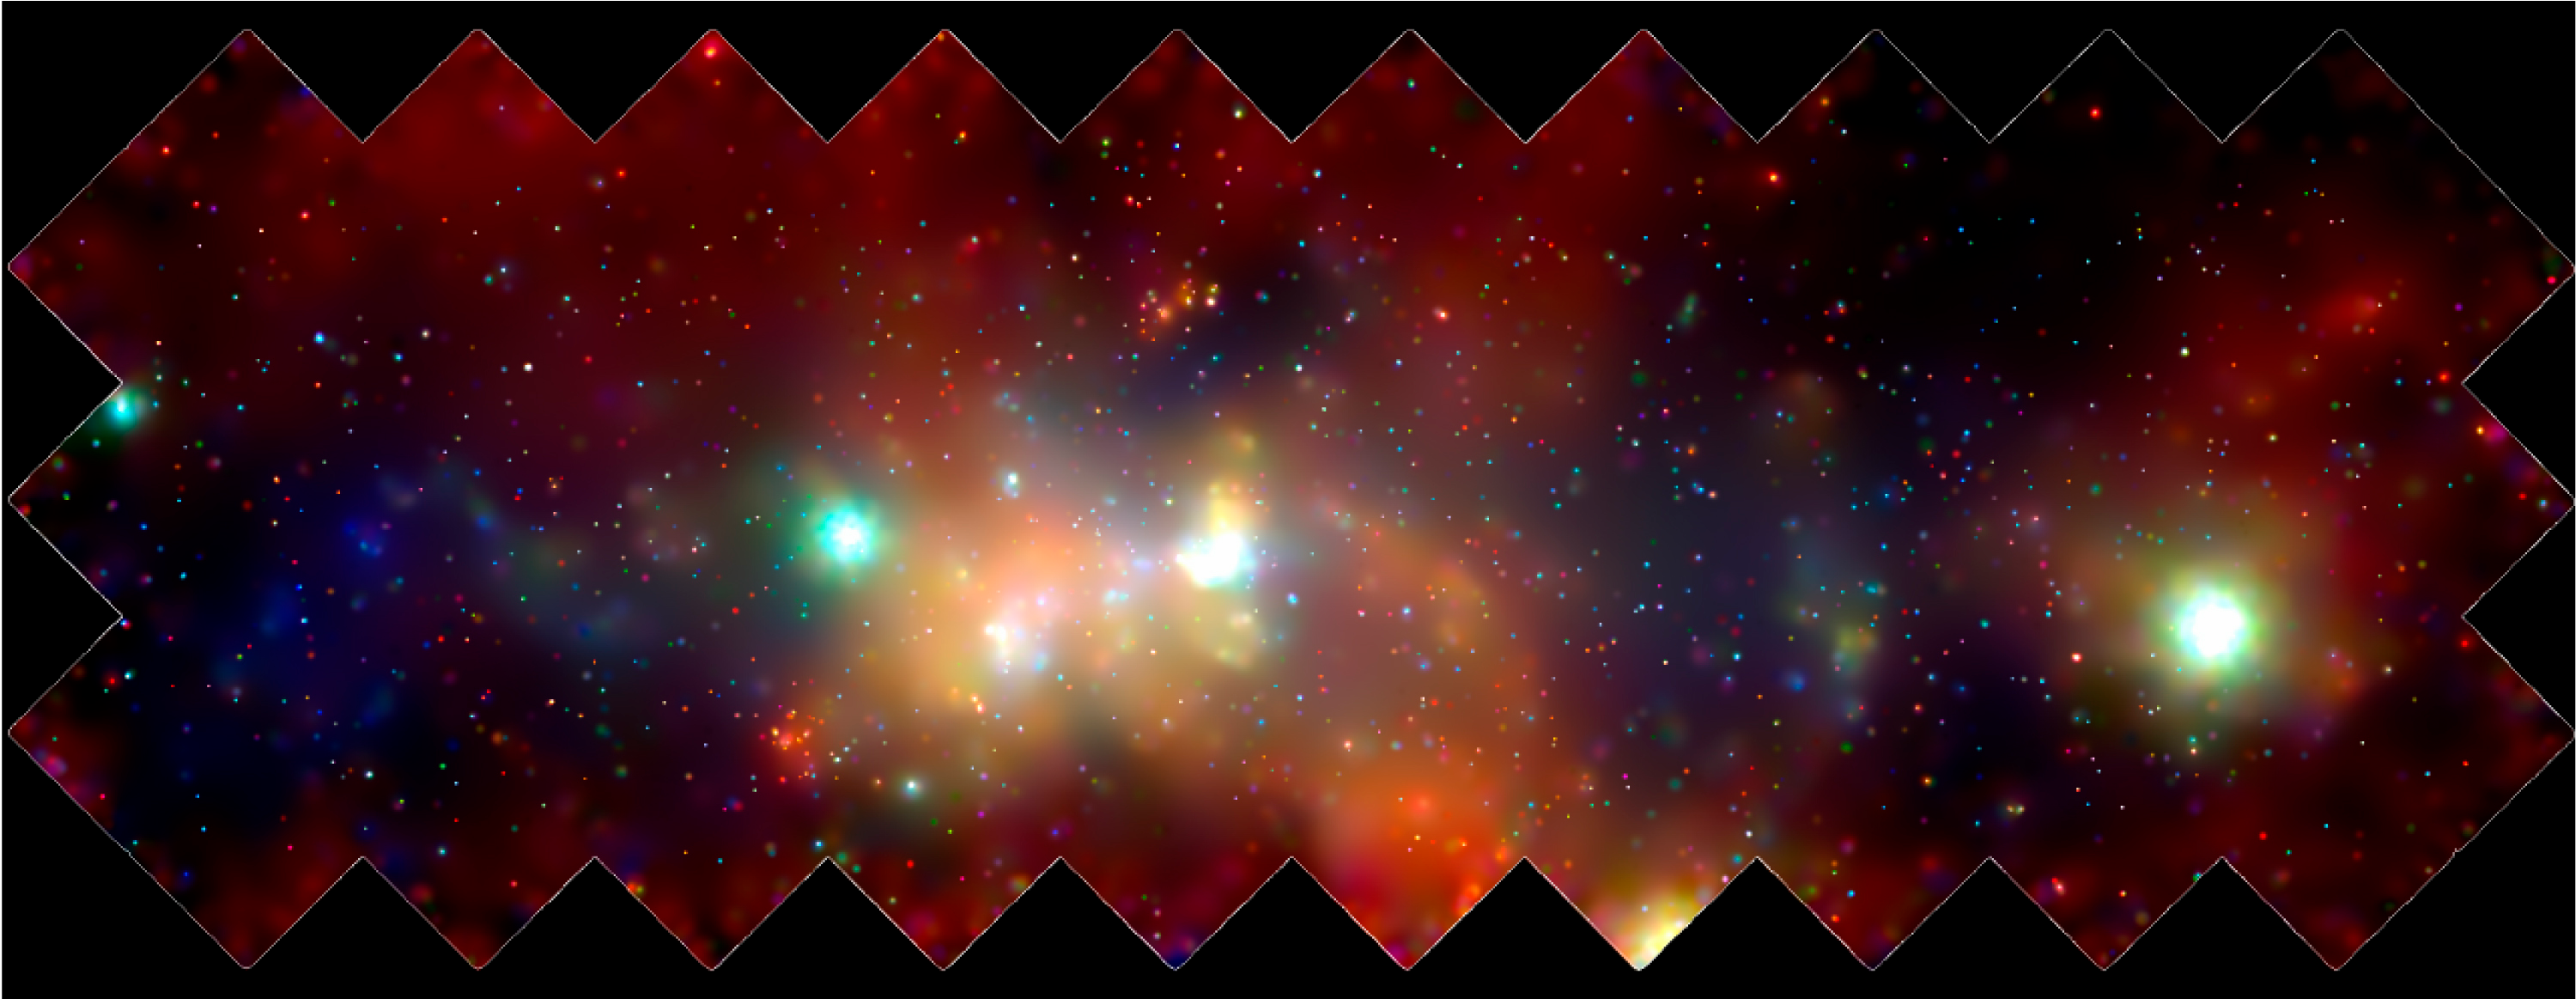

History of Chandra X-Ray Observatory

The Chandra X-Ray Observatory (CXO) has made a sturning, high-energy panorama of the central regions of our Milky Way galaxy. The findings are an important step toward understanding the most active area of the Milky Way as well as other galaxies throughout the universe. This 400 by 900-light-year mosaic of several CXO images reveals hundreds of white dwarf stars, neutron stars, and black holes bathed in an incandescent fog of miltimillion-degree gas. The diffuse x-ray emission seems to be related to the turmoil and density of matter in the inner Milky Way. Stars are forming there at a much more rapid rate than in the galactic "suburbs." Many of the most massive stars in the galaxy are located in the galactic center and are furiously boiling off their outer layers in searing stellar winds. Supernova explosions are far more common in the region and send shock waves booming through the inner galaxy. The super massive black hole at the center of the galaxy is located inside the bright white patch in the center of the image. The colors indicate x-ray energy bands-red (low), green (medial), and blue (high). A supernova occurs when a massive star has used up its nuclear fuel and the pressure drops in the central core of the star. The matter in the core is crushed by gravity to higher and higher densities, and temperatures reach billions of degrees. Under these extreme conditions, nuclear reactions occur violently and catastrophically reversing the collapse. A thermonuclear shock wave races through the now expanding stellar debris, fusing lighter elements into heavier ones and producing a brilliant visual outburst.

Credit: NASA/UMass/D. Wang et al